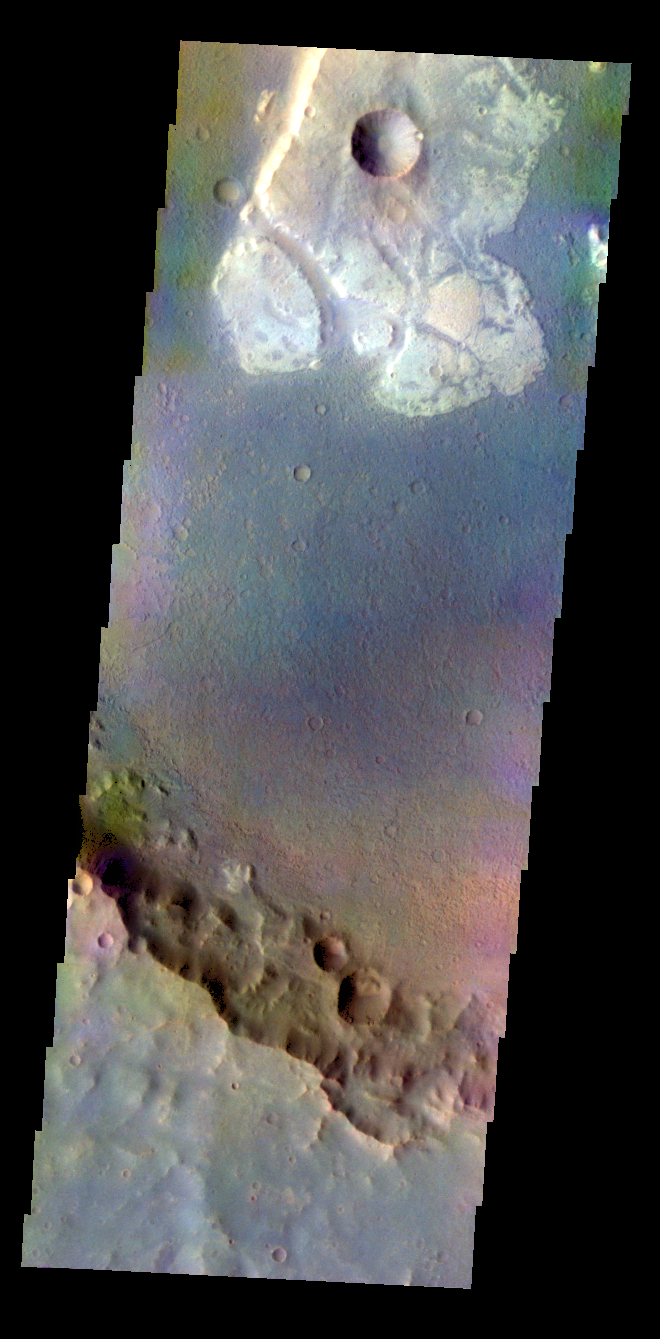

Terra Cimmeria Crater – False Color

The THEMIS VIS camera contains 5 filters. The data from different filters can be combined in multiple ways to create a false color image. These false color images may reveal subtle variations of the surface not easily identified in a single band image. Today’s false color image shows a unique, resistant material on the floor of an unnamed crater in Terra Cimmeria.

Credit: NASA/JPL-Caltech/ASU